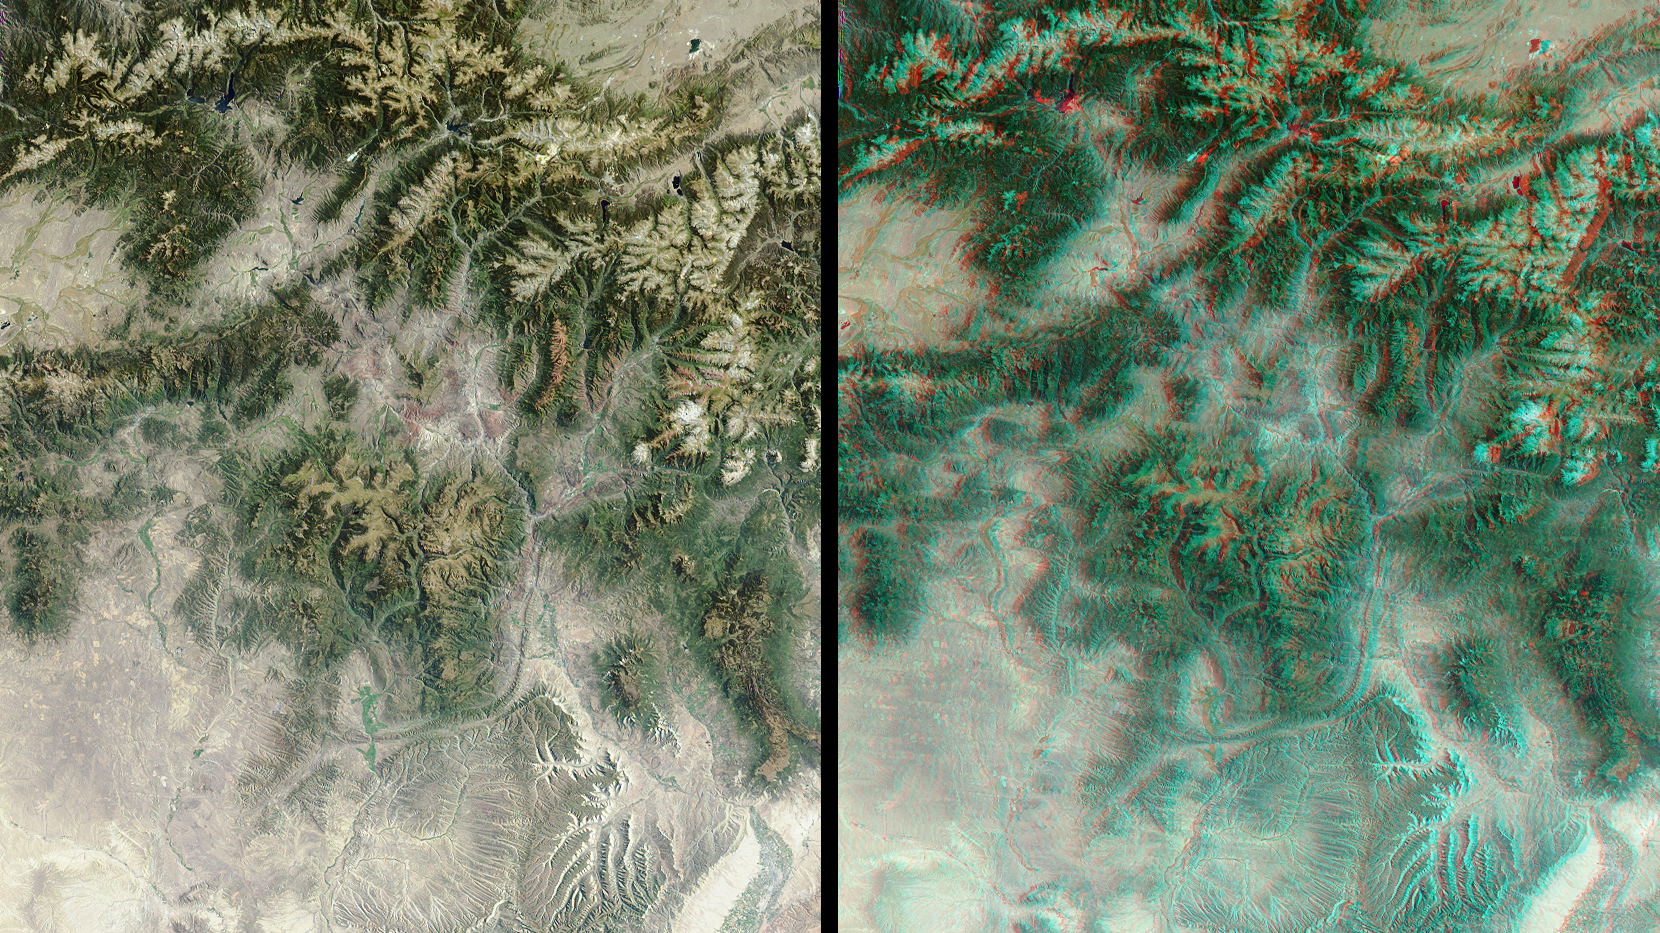

Spectacular Mountain Views of Northwest Colorado

The mountains and desert plateaus of northwest Colorado are contrasted here in two views from the Multi-angle Imaging SpectroRadiometer (MISR). On the left, a natural-color view acquired by MISR’s vertical-viewing (nadir) camera illustrates these features at a pixel resolution of 275 meters. A striking example of the capability of multiple view angles to illustrate topography is provided by the 3D stereo anaglyph view on the right, which was created by combining data from MISR’s 46-degree forward-viewing and nadir cameras. To facilitate stereo viewing, both images have been oriented with north toward the left. Viewing the stereo image in 3D requires the use of red/blue glasses (info found here)) with the red filter placed over your left eye.

Undoubtedly the dominant feature of central Colorado are the Rocky Mountains. Running roughly north-south within the eastern portion of the image (across the top in this orientation) mountain ranges pictured here include the Medicine Bow, Front, Gore and the Sawatch. The Colorado River originates in the Rocky Mountains National Park near Lake Granby — a dark blue lake in the upper edge of the image toward the right of center. Other water bodies shown include Antero Reservoir in the top right corner. The highest peak in the U.S. Rocky Mountains, Mount Elbert, is situated west of Antero about halfway between the Turquoise and Twin Lakes.

The Colorado River traverses the length of the image, running roughly east and south to the lower right-hand corner, where it meets the Gunnison River at the city of Grand Junction. The striking “L” shaped feature in the lower image center is a sandstone monocline known as the Grand Hogback. The Yampa River runs from its headwaters in the highlands about 65 kilometers north of Steamboat Springs to Dinosaur National Monument in the lower left corner. Steamboat Springs is the site of the Third International Workshop on Multiangular Measurements and Models http://cires.colorado.edu/iwmmm-3/ through June 12, 2002.

The images were acquired on September 12, 2000 (during Terra orbit 3923) and cover an area of about 226 kilometers by 257 kilometers. They utilize data from blocks 58 to 59 within World Reference System-2 path 35.

MISR was built and is managed by NASA’s Jet Propulsion Laboratory, Pasadena, CA, for NASA’s Office of Earth Science, Washington, DC. The Terra satellite is managed by NASA’s Goddard Space Flight Center, Greenbelt, MD. JPL is a division of the California Institute of Technology.

Credit: NASA/GSFC/LaRC/JPL, MISR Team